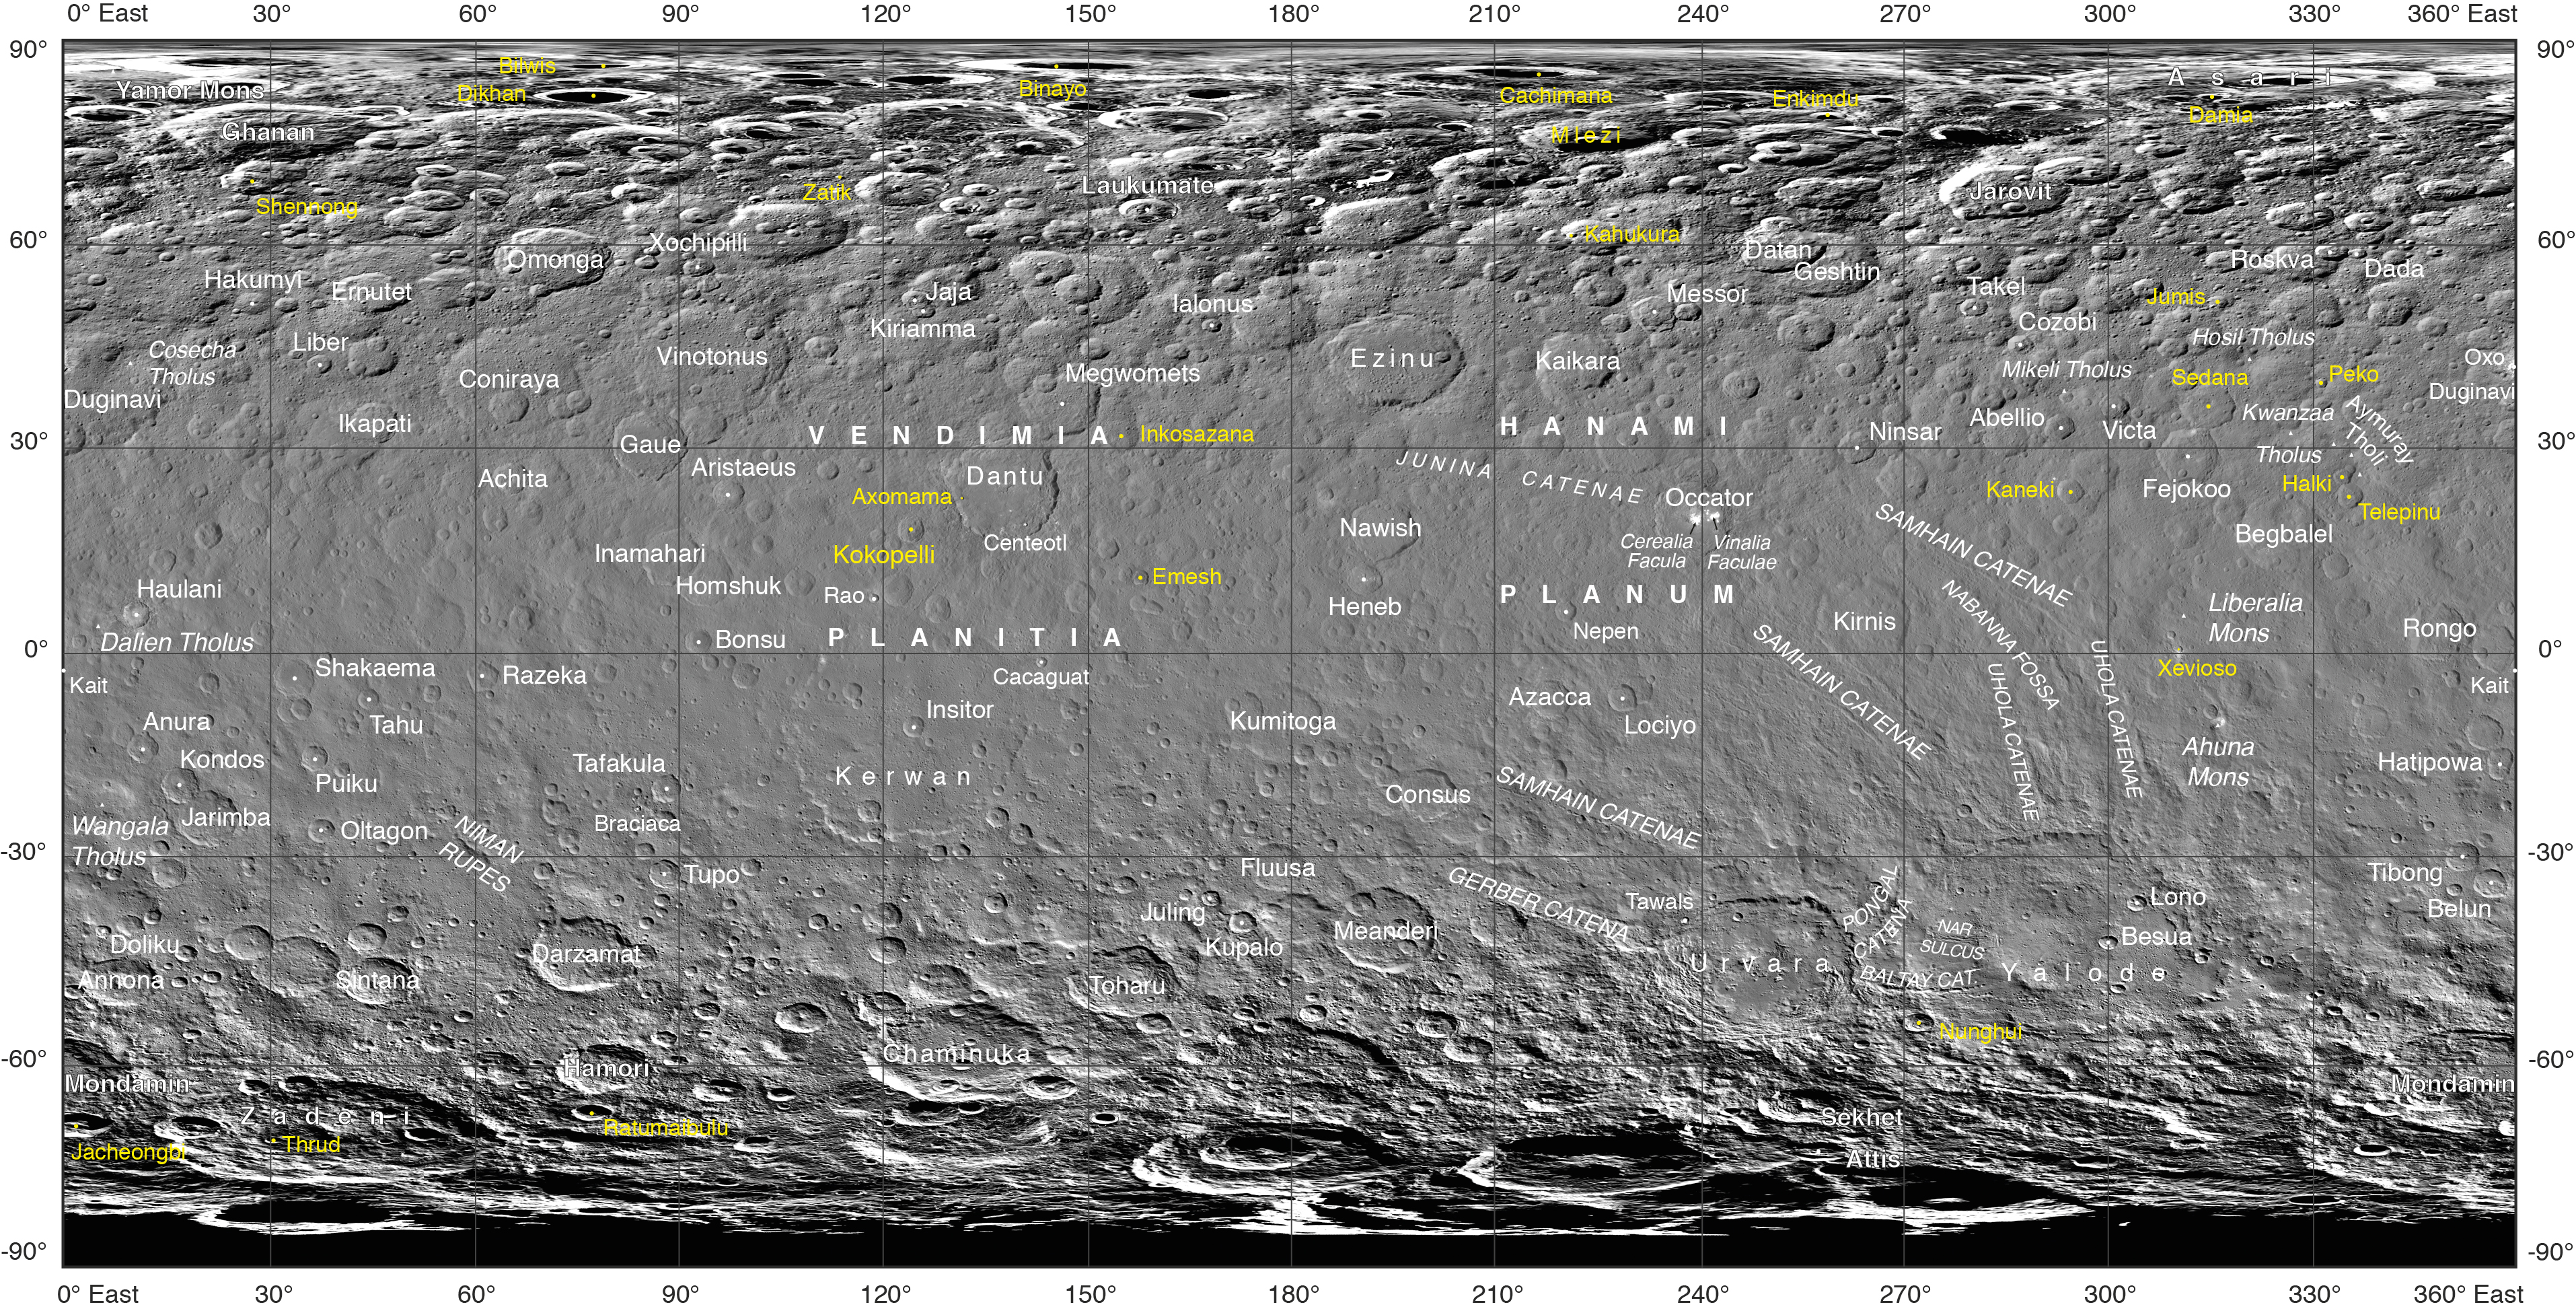

New Names on Ceres

Often, the names of features on planetary bodies are connected through a specific theme — for example, many features on the Moon have been named after famous scientists. NASA’s Dawn mission, together with the International Astronomical Union, established that craters on Ceres would be named for agricultural deities from all over the world, and other features would be named for agricultural festivals. Ceres itself was named after the Roman goddess of corn and harvests by its discoverer, Giuseppe Piazzi, who spotted it with his telescope in 1801. Since March 2015, Dawn has been orbiting Ceres and sending back many intriguing images and other data about its features.

Using suggestions from the Dawn team, the IAU recently approved 25 new Ceres feature names tied to theme of agricultural deities, marked in yellow on the map. Emesh Crater, for example, is named for the Sumerian god of vegetation and agriculture. Jumi is the Latvian god of fertility of the field.

The newly named surface features vary in size. Thrud, for example, is a crater with a diameter of 4.8 miles (7.8 kilometers) within the larger crater Zadeni, while Mlezi has a diameter of 28 miles (42 kilometers).

For more information, the characteristics of these and other features on Ceres can be found in the IAU’s Gazetteer of Planetary Nomenclature.

Dawn’s mission is managed by JPL for NASA’s Science Mission Directorate in Washington. Dawn is a project of the directorate’s Discovery Program, managed by NASA’s Marshall Space Flight Center in Huntsville, Alabama. UCLA is responsible for overall Dawn mission science. Orbital ATK Inc., in Dulles, Virginia, designed and built the spacecraft. The German Aerospace Center, Max Planck Institute for Solar System Research, Italian Space Agency and Italian National Astrophysical Institute are international partners on the mission team.

Credit: NASA/JPL-Caltech/UCLA/MPS/DLR/IDA